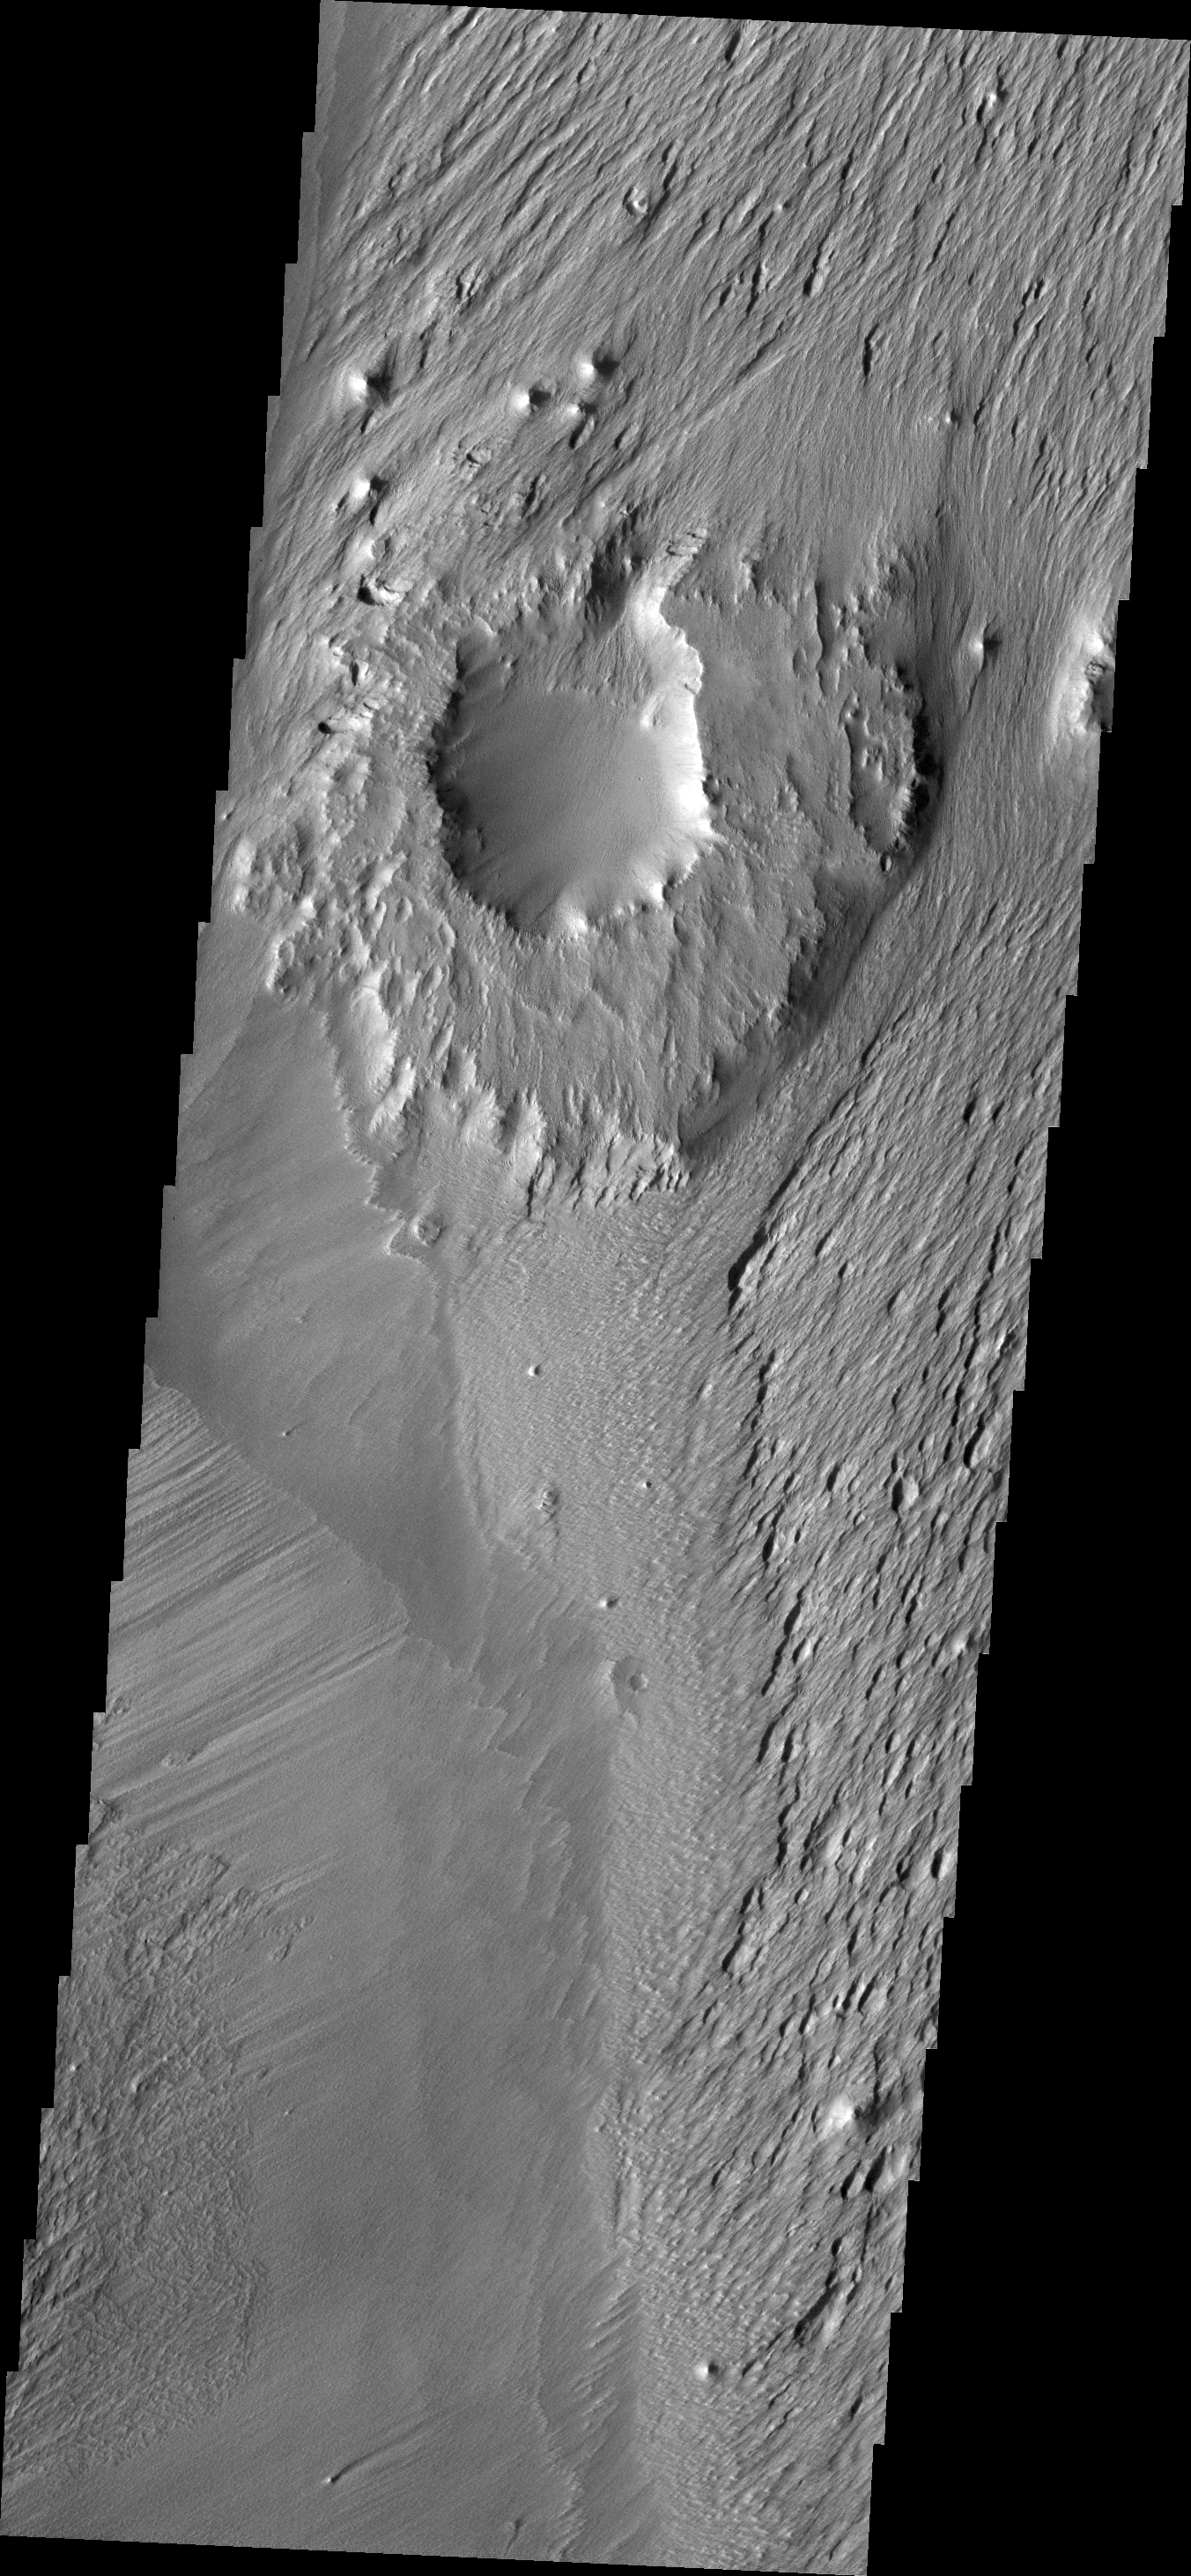

Wind and Rock

The ejecta materials of this crater are more resistant to erosion than the surrounding materials. The wind has eroded pits and other features around the crater, but the crater has become a topographic high, due to the rock created in the impact event.

Credit: NASA/JPL/ASU